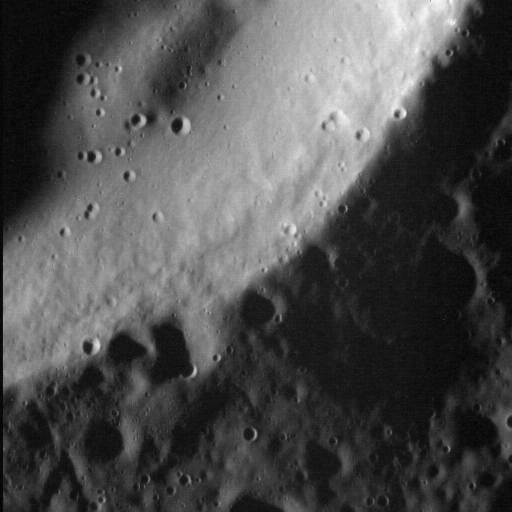

Textured Terrain

MESSENGER continues to image the surface of Mercury at ever higher resolutions. In this view, we can see the southeastern rim of the Bechet impact crater, located in Mercury’s northern volcanic plains. Bechet is 17.6 km (10.9 miles) in diameter. At this resolution (about 10 meters per pixel), the texture on the crater’s inner wall is clearly visible. This texture is distinct from that of the crater floor, and may be due to the down-slope creeping of wall material. There also appears to be a subtle change in slope along the wall, which could be an incipient slump.

This image was acquired as a high-resolution targeted observation. Targeted observations are images of a small area on Mercury’s surface at resolutions much higher than the 200-meter/pixel morphology base map. It is not possible to cover all of Mercury’s surface at this high resolution, but typically several areas of high scientific interest are imaged in this mode each week.

Date acquired: September 15, 2014
Image Mission Elapsed Time (MET): 53109156
Image ID: 7067257
Instrument: Narrow Angle Camera (NAC) of the Mercury Dual Imaging System (MDIS)
Center Latitude: 83.2°
Center Longitude: 267.8° E
Resolution: 10 meters/pixel
Scale: The left-to-right field of view in this image is about 5.3 km (3.3 miles) across
Incidence Angle: 83.3°
Emission Angle: 1.3°
Phase Angle: 82.0°
North is up in this image.

The MESSENGER spacecraft is the first ever to orbit the planet Mercury, and the spacecraft’s seven scientific instruments and radio science investigation are unraveling the history and evolution of the Solar System’s innermost planet. During the first two years of orbital operations, MESSENGER acquired over 150,000 images and extensive other data sets. MESSENGER is capable of continuing orbital operations until early 2015.

For information regarding the use of images, see the MESSENGER image use policy.

Credit: NASA/Johns Hopkins University Applied Physics Laboratory/Carnegie Institution of Washington